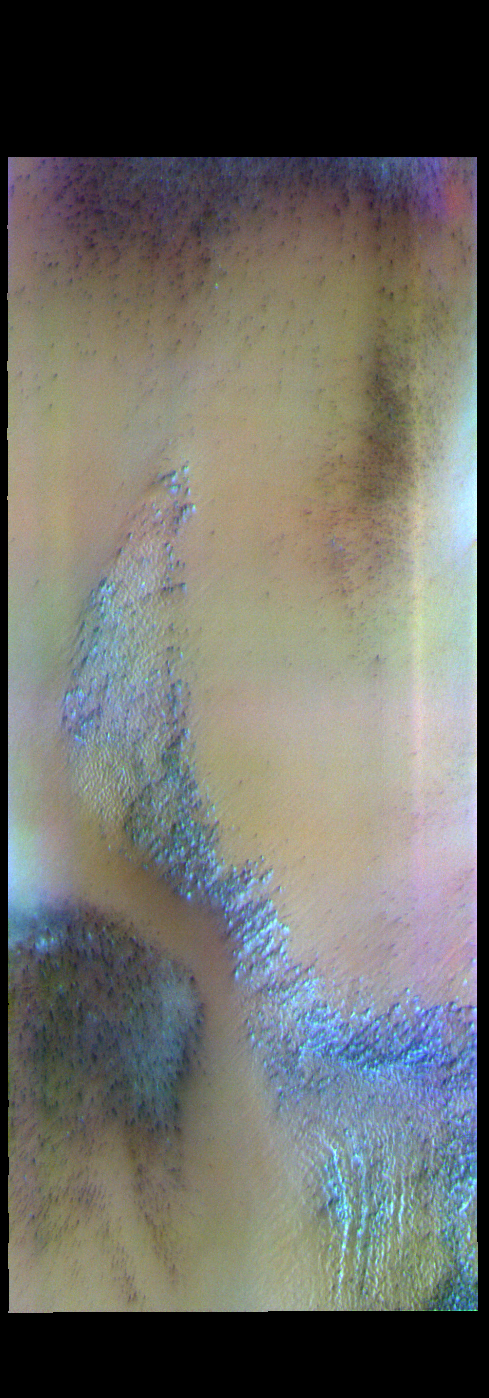

Polar Ice – False Color

The THEMIS VIS camera contains 5 filters. The data from different filters can be combined in multiple ways to create a false color image. These false color images may reveal subtle variations of the surface not easily identified in a single band image. Today’s false color image shows a trough in the south polar cap. Layering in the ice can be seen at the bottom of the image.

Credit: NASA/JPL-Caltech/ASU